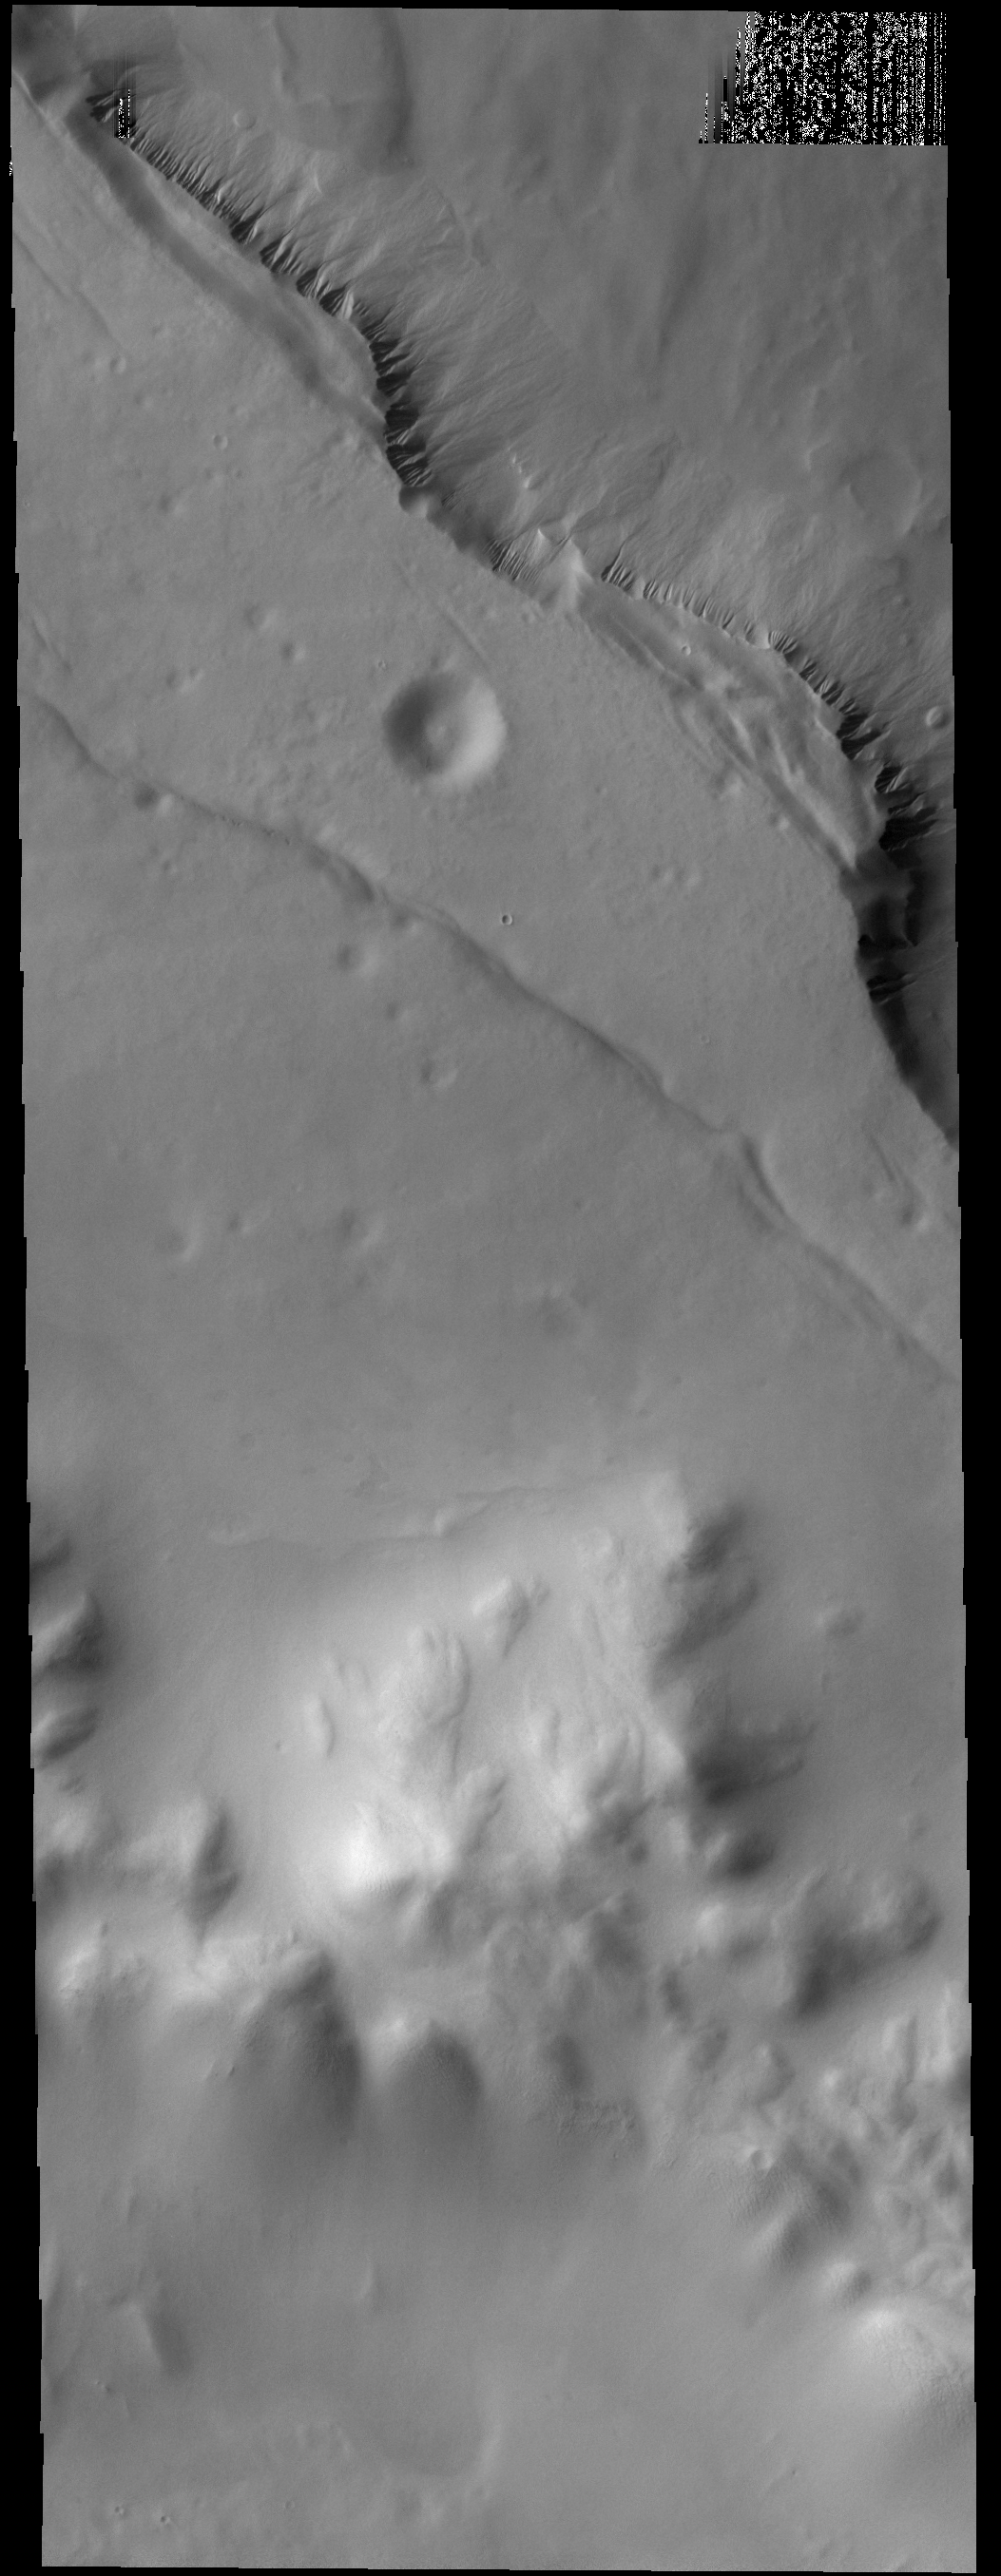

Lyell Crater

Numerous gullies are visible on the cliff face of a depression within the floor of Lyell Crater.

Credit: NASA/JPL-Caltech/ASU